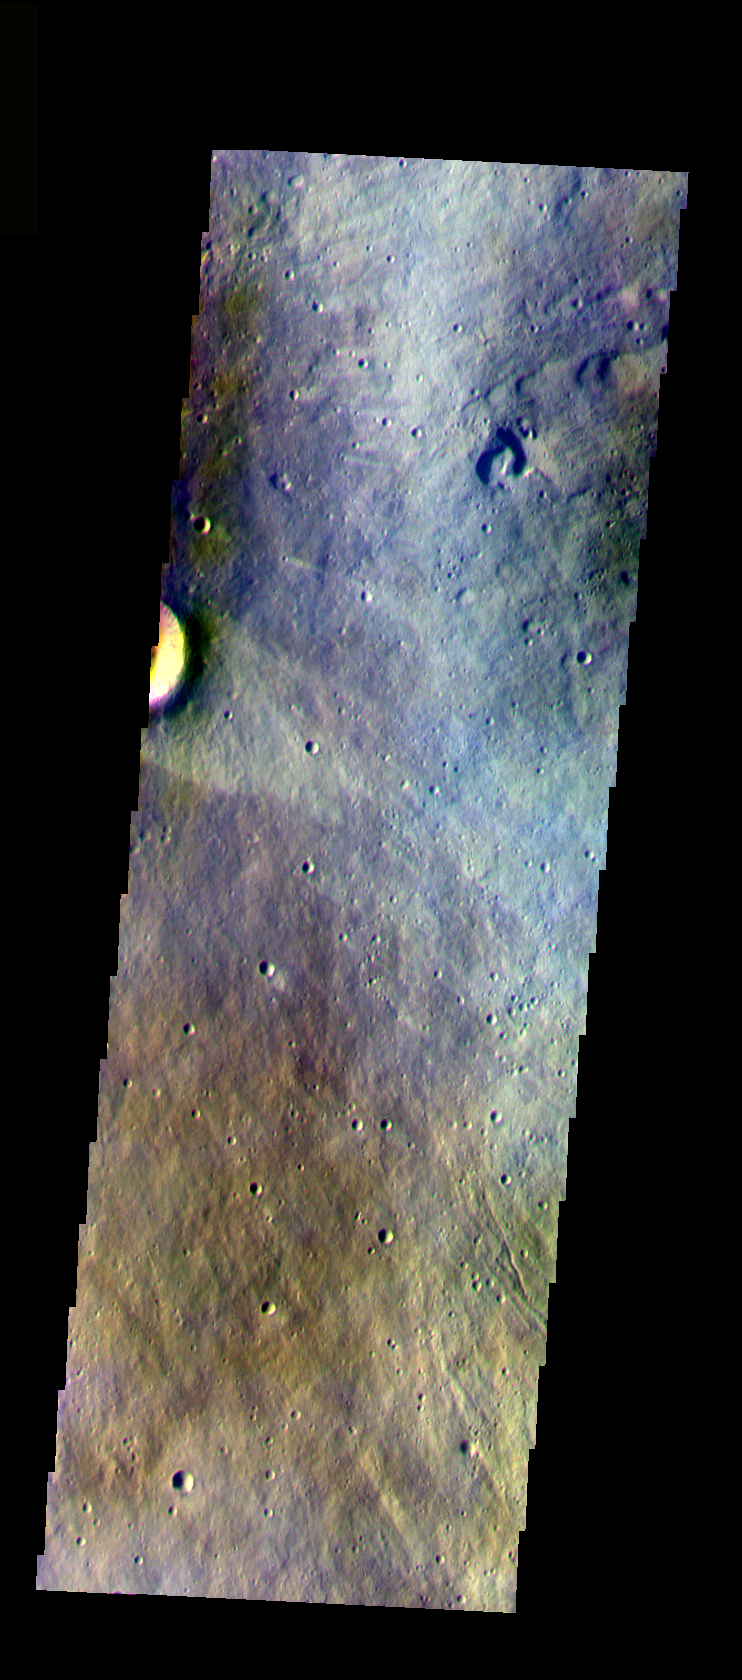

Elysium Mons

The THEMIS VIS camera is capable of capturing color images of the Martian surface using five different color filters. In this mode of operation, the spatial resolution and coverage of the image must be reduced to accommodate the additional data volume produced from using multiple filters. To make a color image, three of the five filter images (each in grayscale) are selected. Each is contrast enhanced and then converted to a red, green, or blue intensity image. These three images are then combined to produce a full color, single image. Because the THEMIS color filters don’t span the full range of colors seen by the human eye, a color THEMIS image does not represent true color. Also, because each single-filter image is contrast enhanced before inclusion in the three-color image, the apparent color variation of the scene is exaggerated. Nevertheless, the color variation that does appear is representative of some change in color, however subtle, in the actual scene. Note that the long edges of THEMIS color images typically contain color artifacts that do not represent surface variation.

This false color image is of the eastern flank of Elysium Mons volcano. This image was collected during the Northern Spring season.

Image information: VIS instrument. Latitude 24.5, Longitude 147.1 East (212.9 West). 37 meter/pixel resolution.

Note: this THEMIS visual image has not been radiometrically nor geometrically calibrated for this preliminary release. An empirical correction has been performed to remove instrumental effects. A linear shift has been applied in the cross-track and down-track direction to approximate spacecraft and planetary motion. Fully calibrated and geometrically projected images will be released through the Planetary Data System in accordance with Project policies at a later time.

NASA’s Jet Propulsion Laboratory manages the 2001 Mars Odyssey mission for NASA’s Office of Space Science, Washington, D.C. The Thermal Emission Imaging System (THEMIS) was developed by Arizona State University, Tempe, in collaboration with Raytheon Santa Barbara Remote Sensing. The THEMIS investigation is led by Dr. Philip Christensen at Arizona State University. Lockheed Martin Astronautics, Denver, is the prime contractor for the Odyssey project, and developed and built the orbiter. Mission operations are conducted jointly from Lockheed Martin and from JPL, a division of the California Institute of Technology in Pasadena.

Credit: NASA/JPL/Arizona State University